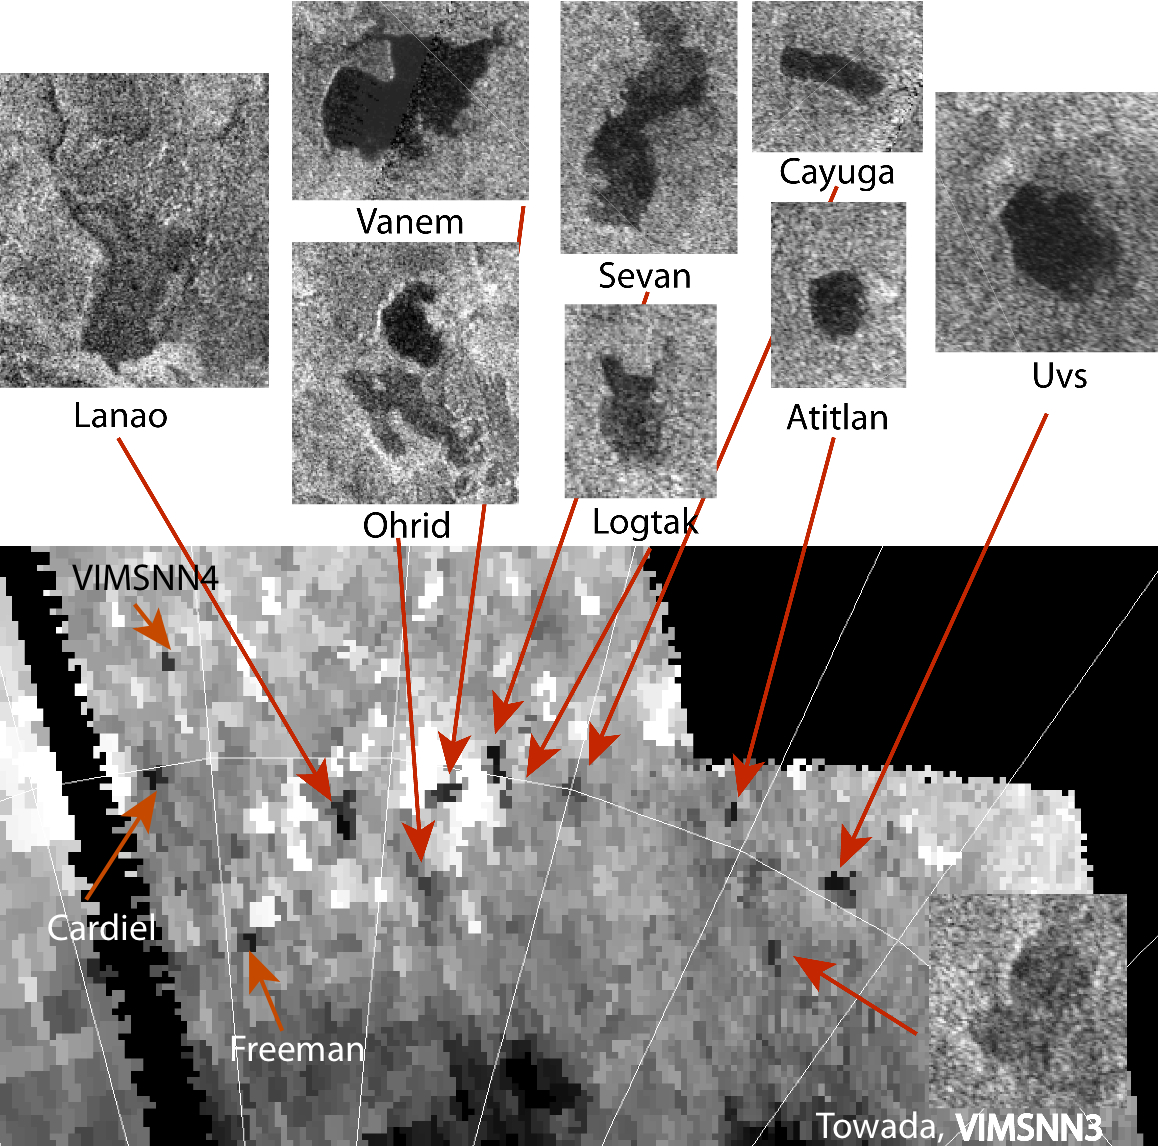

A Sprinkling of Little Lakes

Three new small lakes, 100 to 300 square miles (a few hundreds of square kilometers) in surface area, have been identified on Saturn’s moon Titan in data from NASA’s Cassini spacecraft. In the image from Cassini’s visual and infrared mapping spectrometer at the bottom part of the image, Freeman, Cardiel and a lake currently designated as VIMSNN4 join the cast of small lakes already discovered by Cassini’s radar. Towada (VIMSNN3) is a lake originally seen in radar data that was also seen in the VIMS data. Radar views of some of the lakes are shown as the insets.

Studies of the surface areas of these small lakes can yield big results in determining the evolution of liquid bodies on Titan, and shed light on the past and future of methane in shaping Titan’s environment.

The VIMS images were taken in 2010. The radar images were taken in 2007.

Another view of these lakes is also available at PIA16844.

The Cassini-Huygens mission is a cooperative project of NASA, the European Space Agency and the Italian Space Agency. The Jet Propulsion Laboratory, a division of the California Institute of Technology in Pasadena, manages the mission for NASA’s Science Mission Directorate, Washington, D.C. The Cassini orbiter was designed, developed and assembled at JPL. The visual and infrared mapping spectrometer team is based at the University of Arizona, Tucson. The radar instrument was built by JPL and the Italian Space Agency, working with team members from the United States and several European countries.

Credit: NASA/JPL-Caltech/University of Arizona